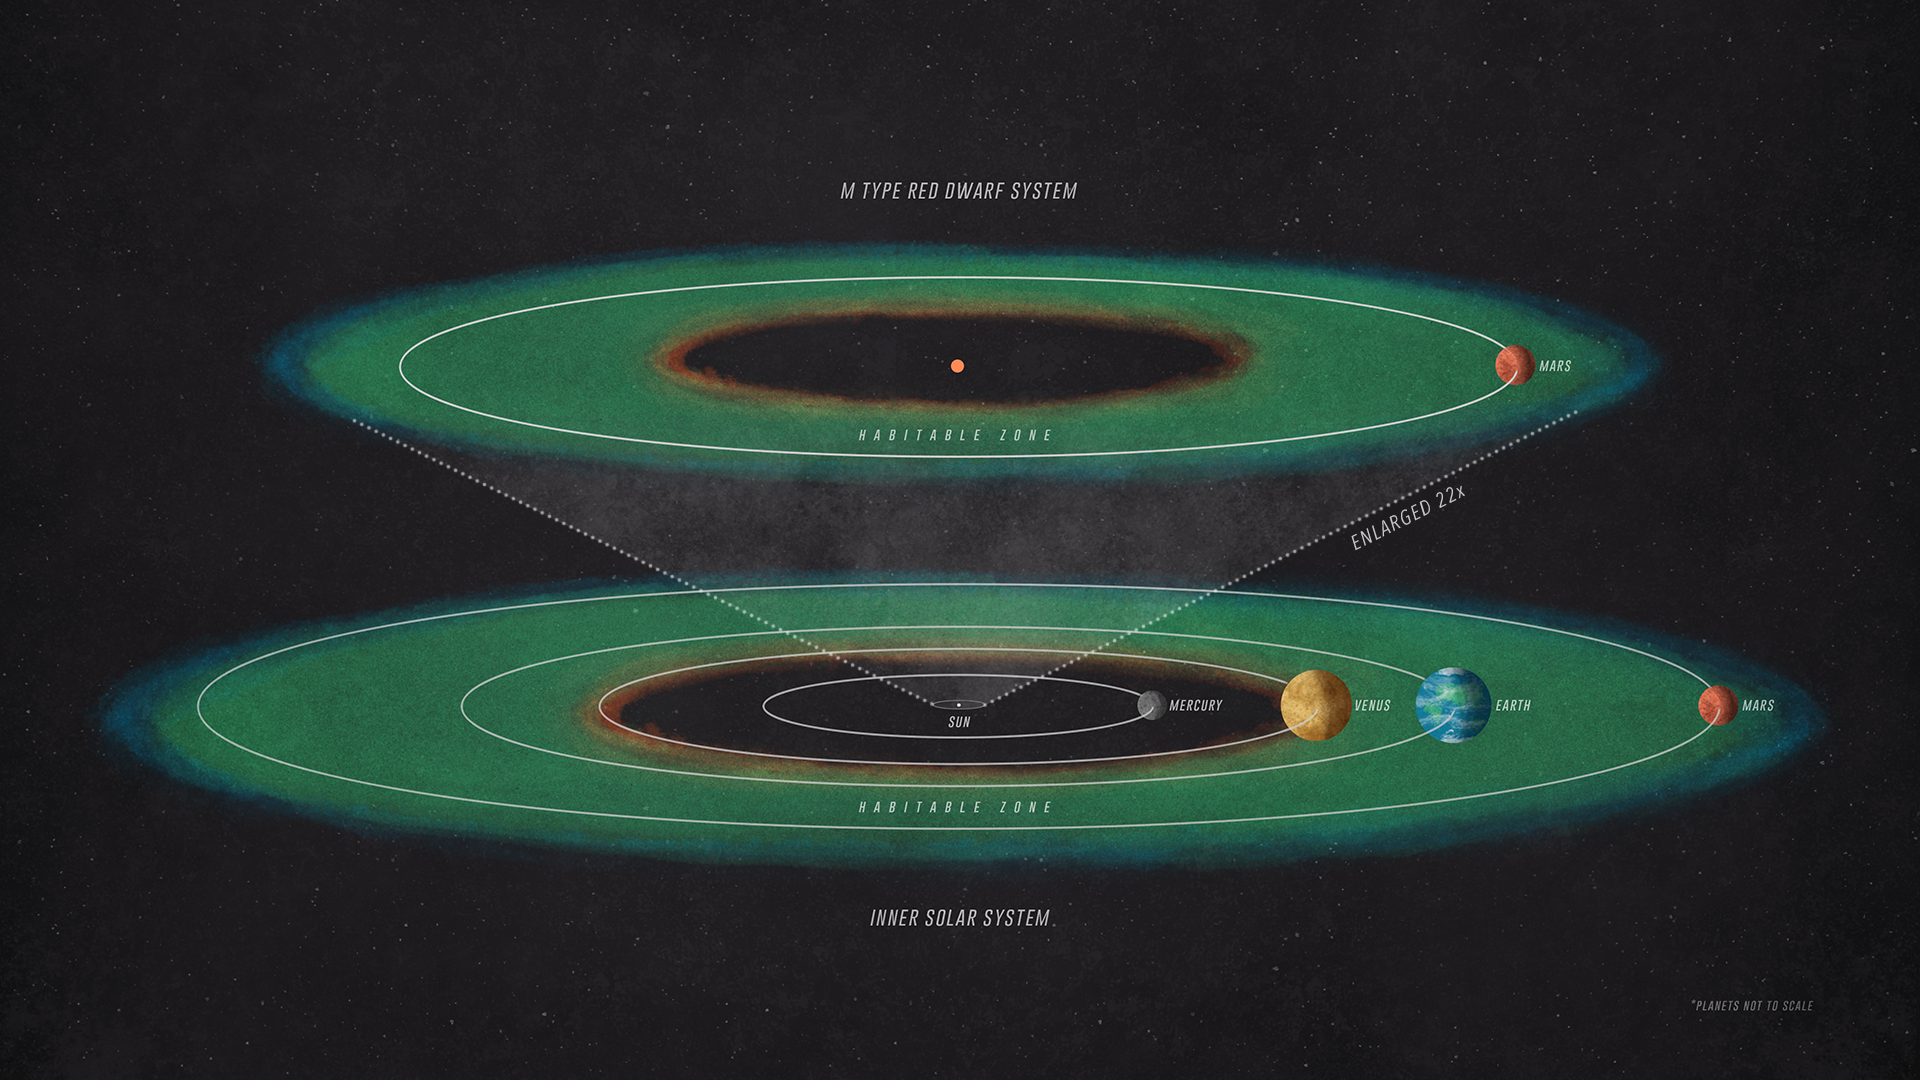

How Habitable Might an Exo-Mars Be?

How habitable might an Exo-Mars be? It’s a complex question but one that NASA’s Mars Atmosphere and Volatile Evolution (MAVEN) mission can help answer.

To receive the same amount of starlight as Mars receives from our Sun, a planet orbiting an M-type red dwarf would have to be positioned much closer to its star than Mercury is to the Sun.

Credit: NASA/GSFC